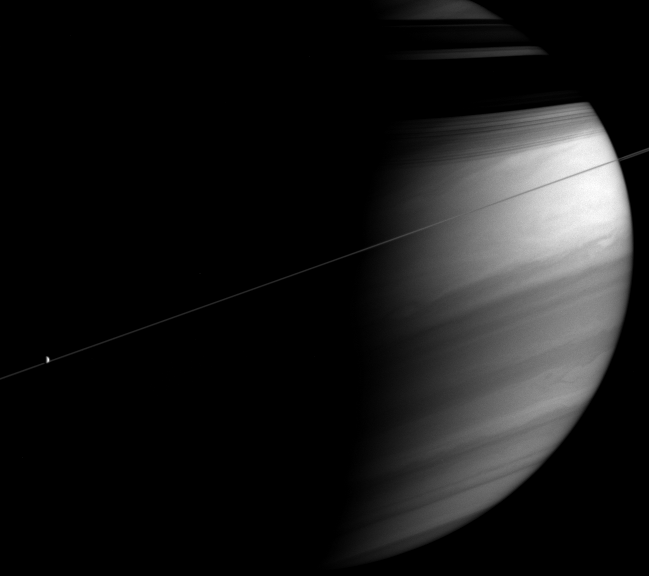

Tilted Giant

This moody portrait of Saturn captures a razor-thin ringplane bisecting the clouds of the bright equatorial region. The rings cast dark, shadowy bands onto the planet’s northern latitudes.

At left, Dione (1,126 kilometers, or 700 miles across) is a tiny sunlit orb against the planet’s dark side.

The image was taken in polarized infrared light with the Cassini spacecraft wide-angle camera on Dec. 7, 2005 at a distance of approximately 3.1 million kilometers (1.9 million miles) from Saturn and at a Sun-Saturn-spacecraft, or phase, angle of 96 degrees. Image scale is 179 kilometers (111 miles) per pixel.

The Cassini-Huygens mission is a cooperative project of NASA, the European Space Agency and the Italian Space Agency. The Jet Propulsion Laboratory, a division of the California Institute of Technology in Pasadena, manages the mission for NASA’s Science Mission Directorate, Washington, D.C. The Cassini orbiter and its two onboard cameras were designed, developed and assembled at JPL. The imaging operations center is based at the Space Science Institute in Boulder, Colo.

Credit: NASA/JPL/Space Science Institute